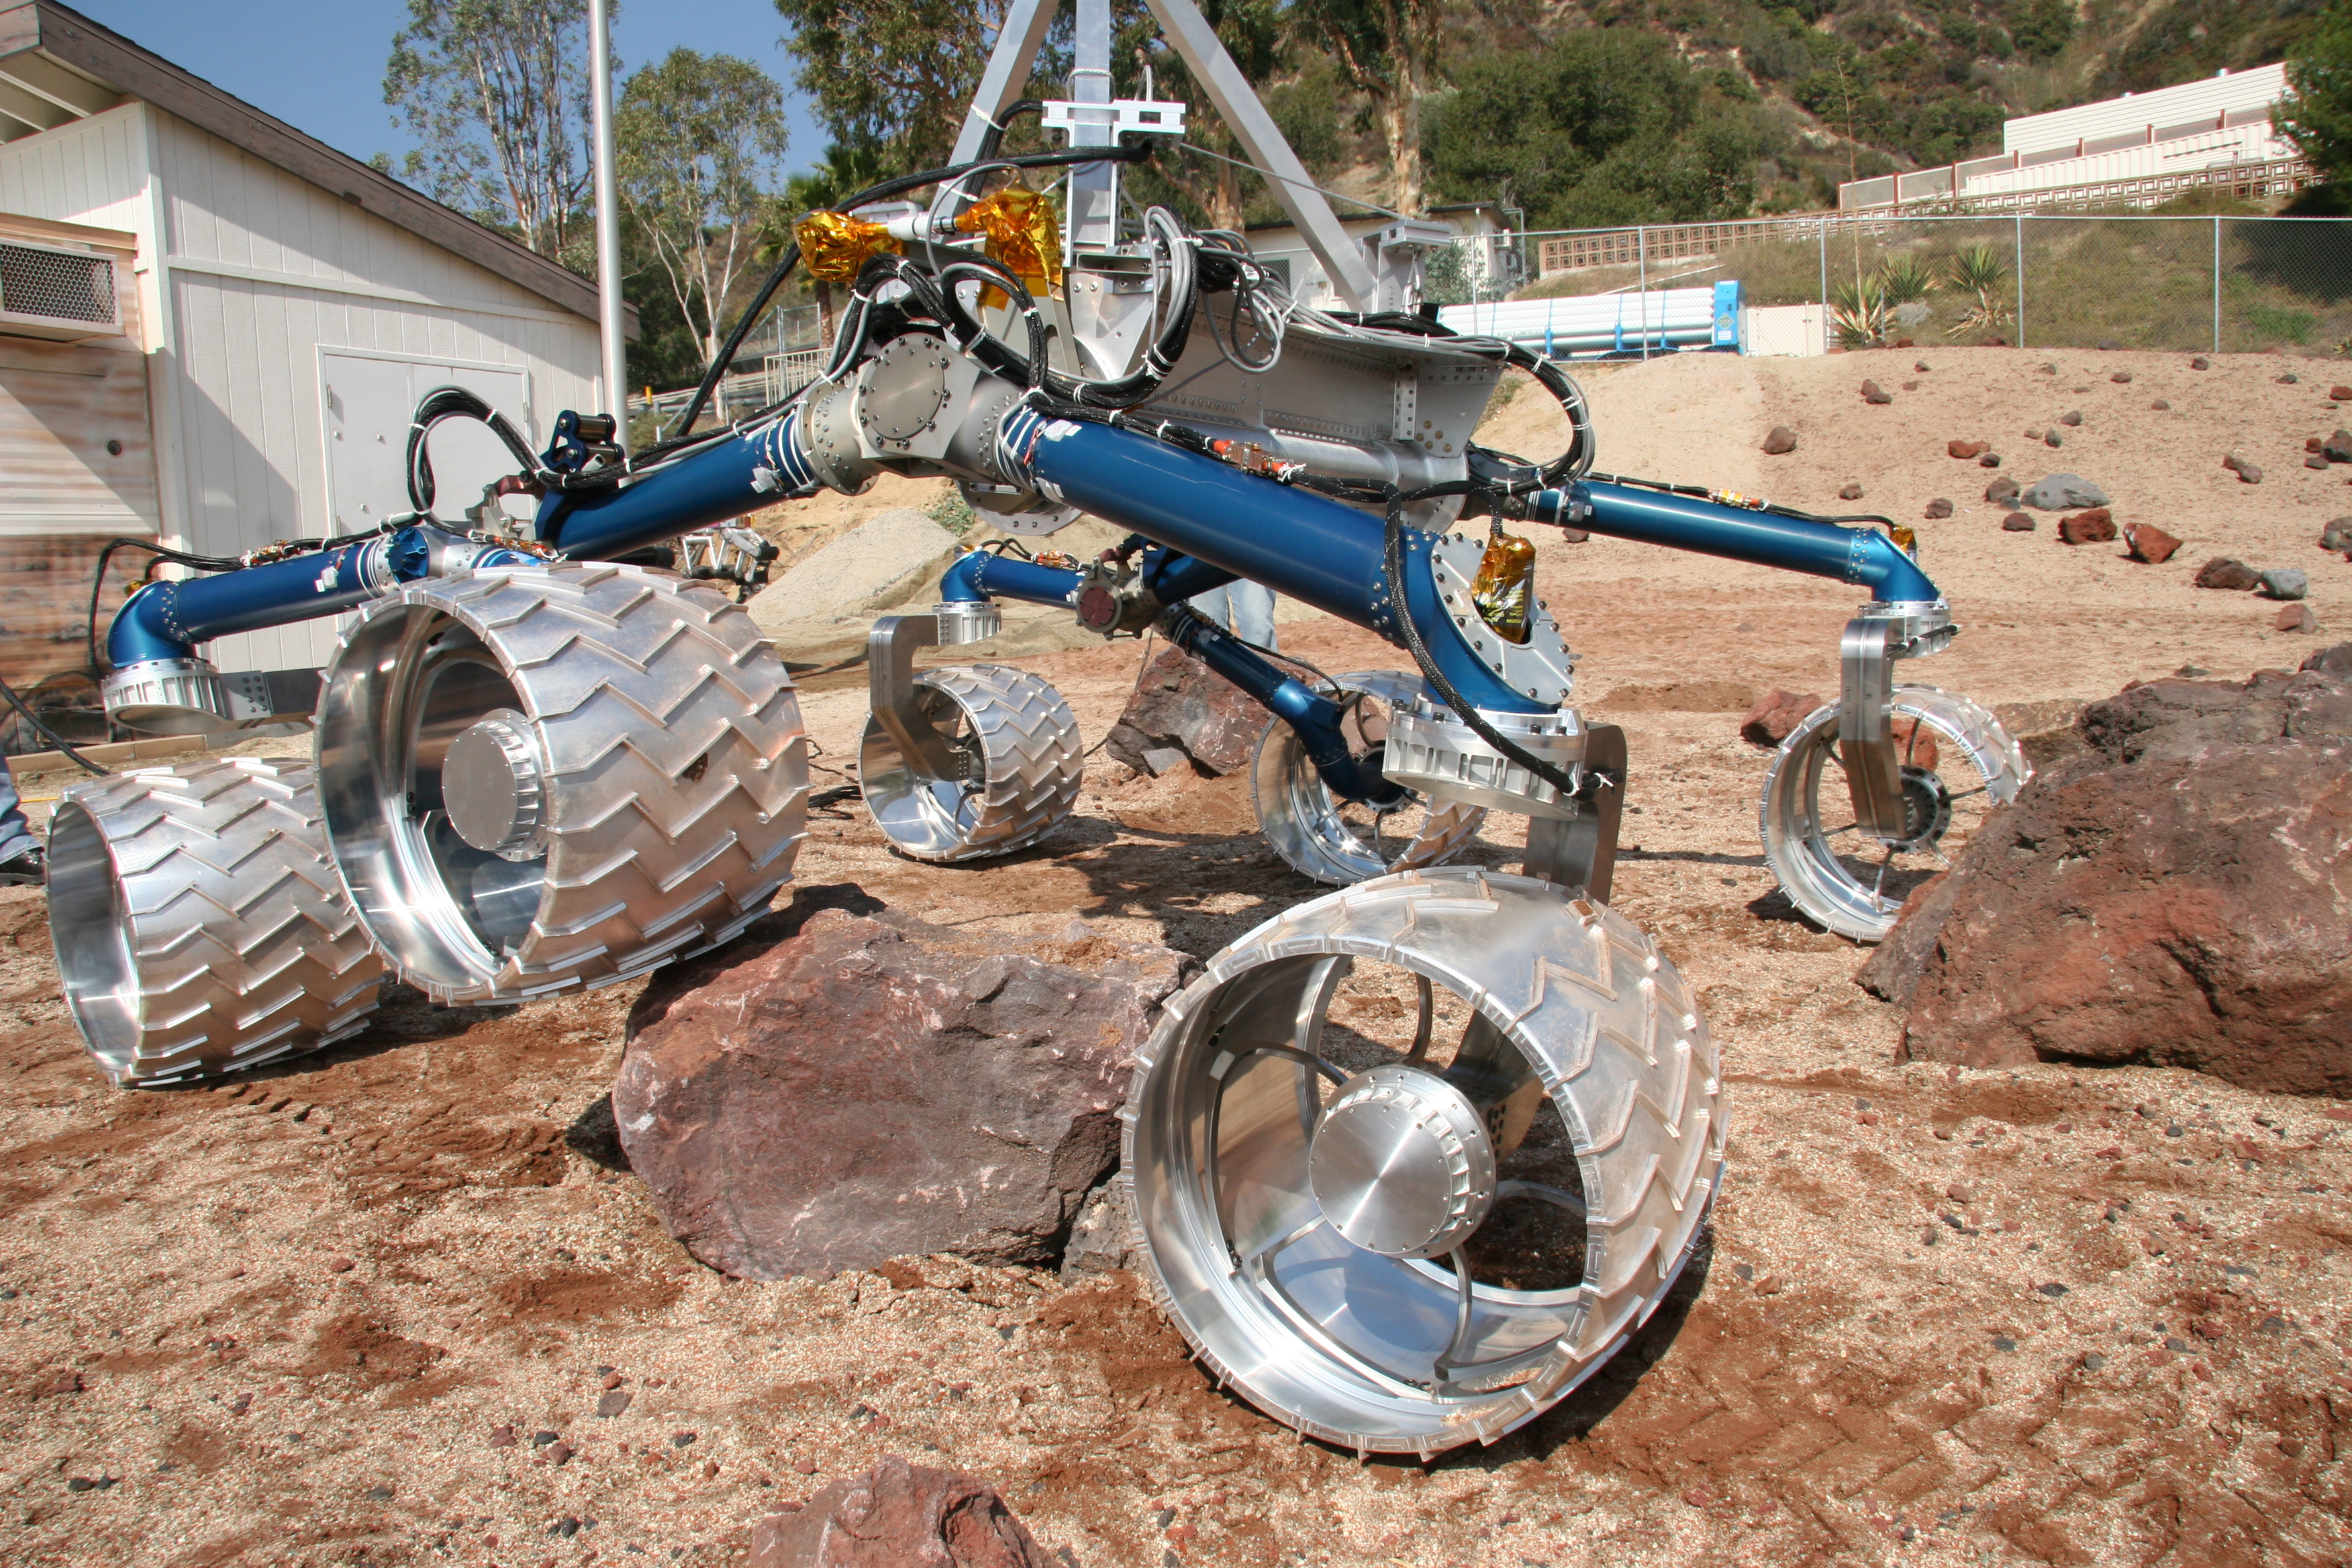

“Scarecrow” Climbs Rocks

Scarecrow, a mobility-testing model for NASA’s Mars Science Laboratory, easily traverses large rocks in the Mars Yard testing area at NASA’s Jet Propulsion Laboratory.

The Mars Science Laboratory rover is in development for launch in 2009. JPL, a division of the California Institute of Technology, Pasadena, manages the mission for the NASA Science Mission Directorate, Washington.

Credit: NASA/JPL-Caltech